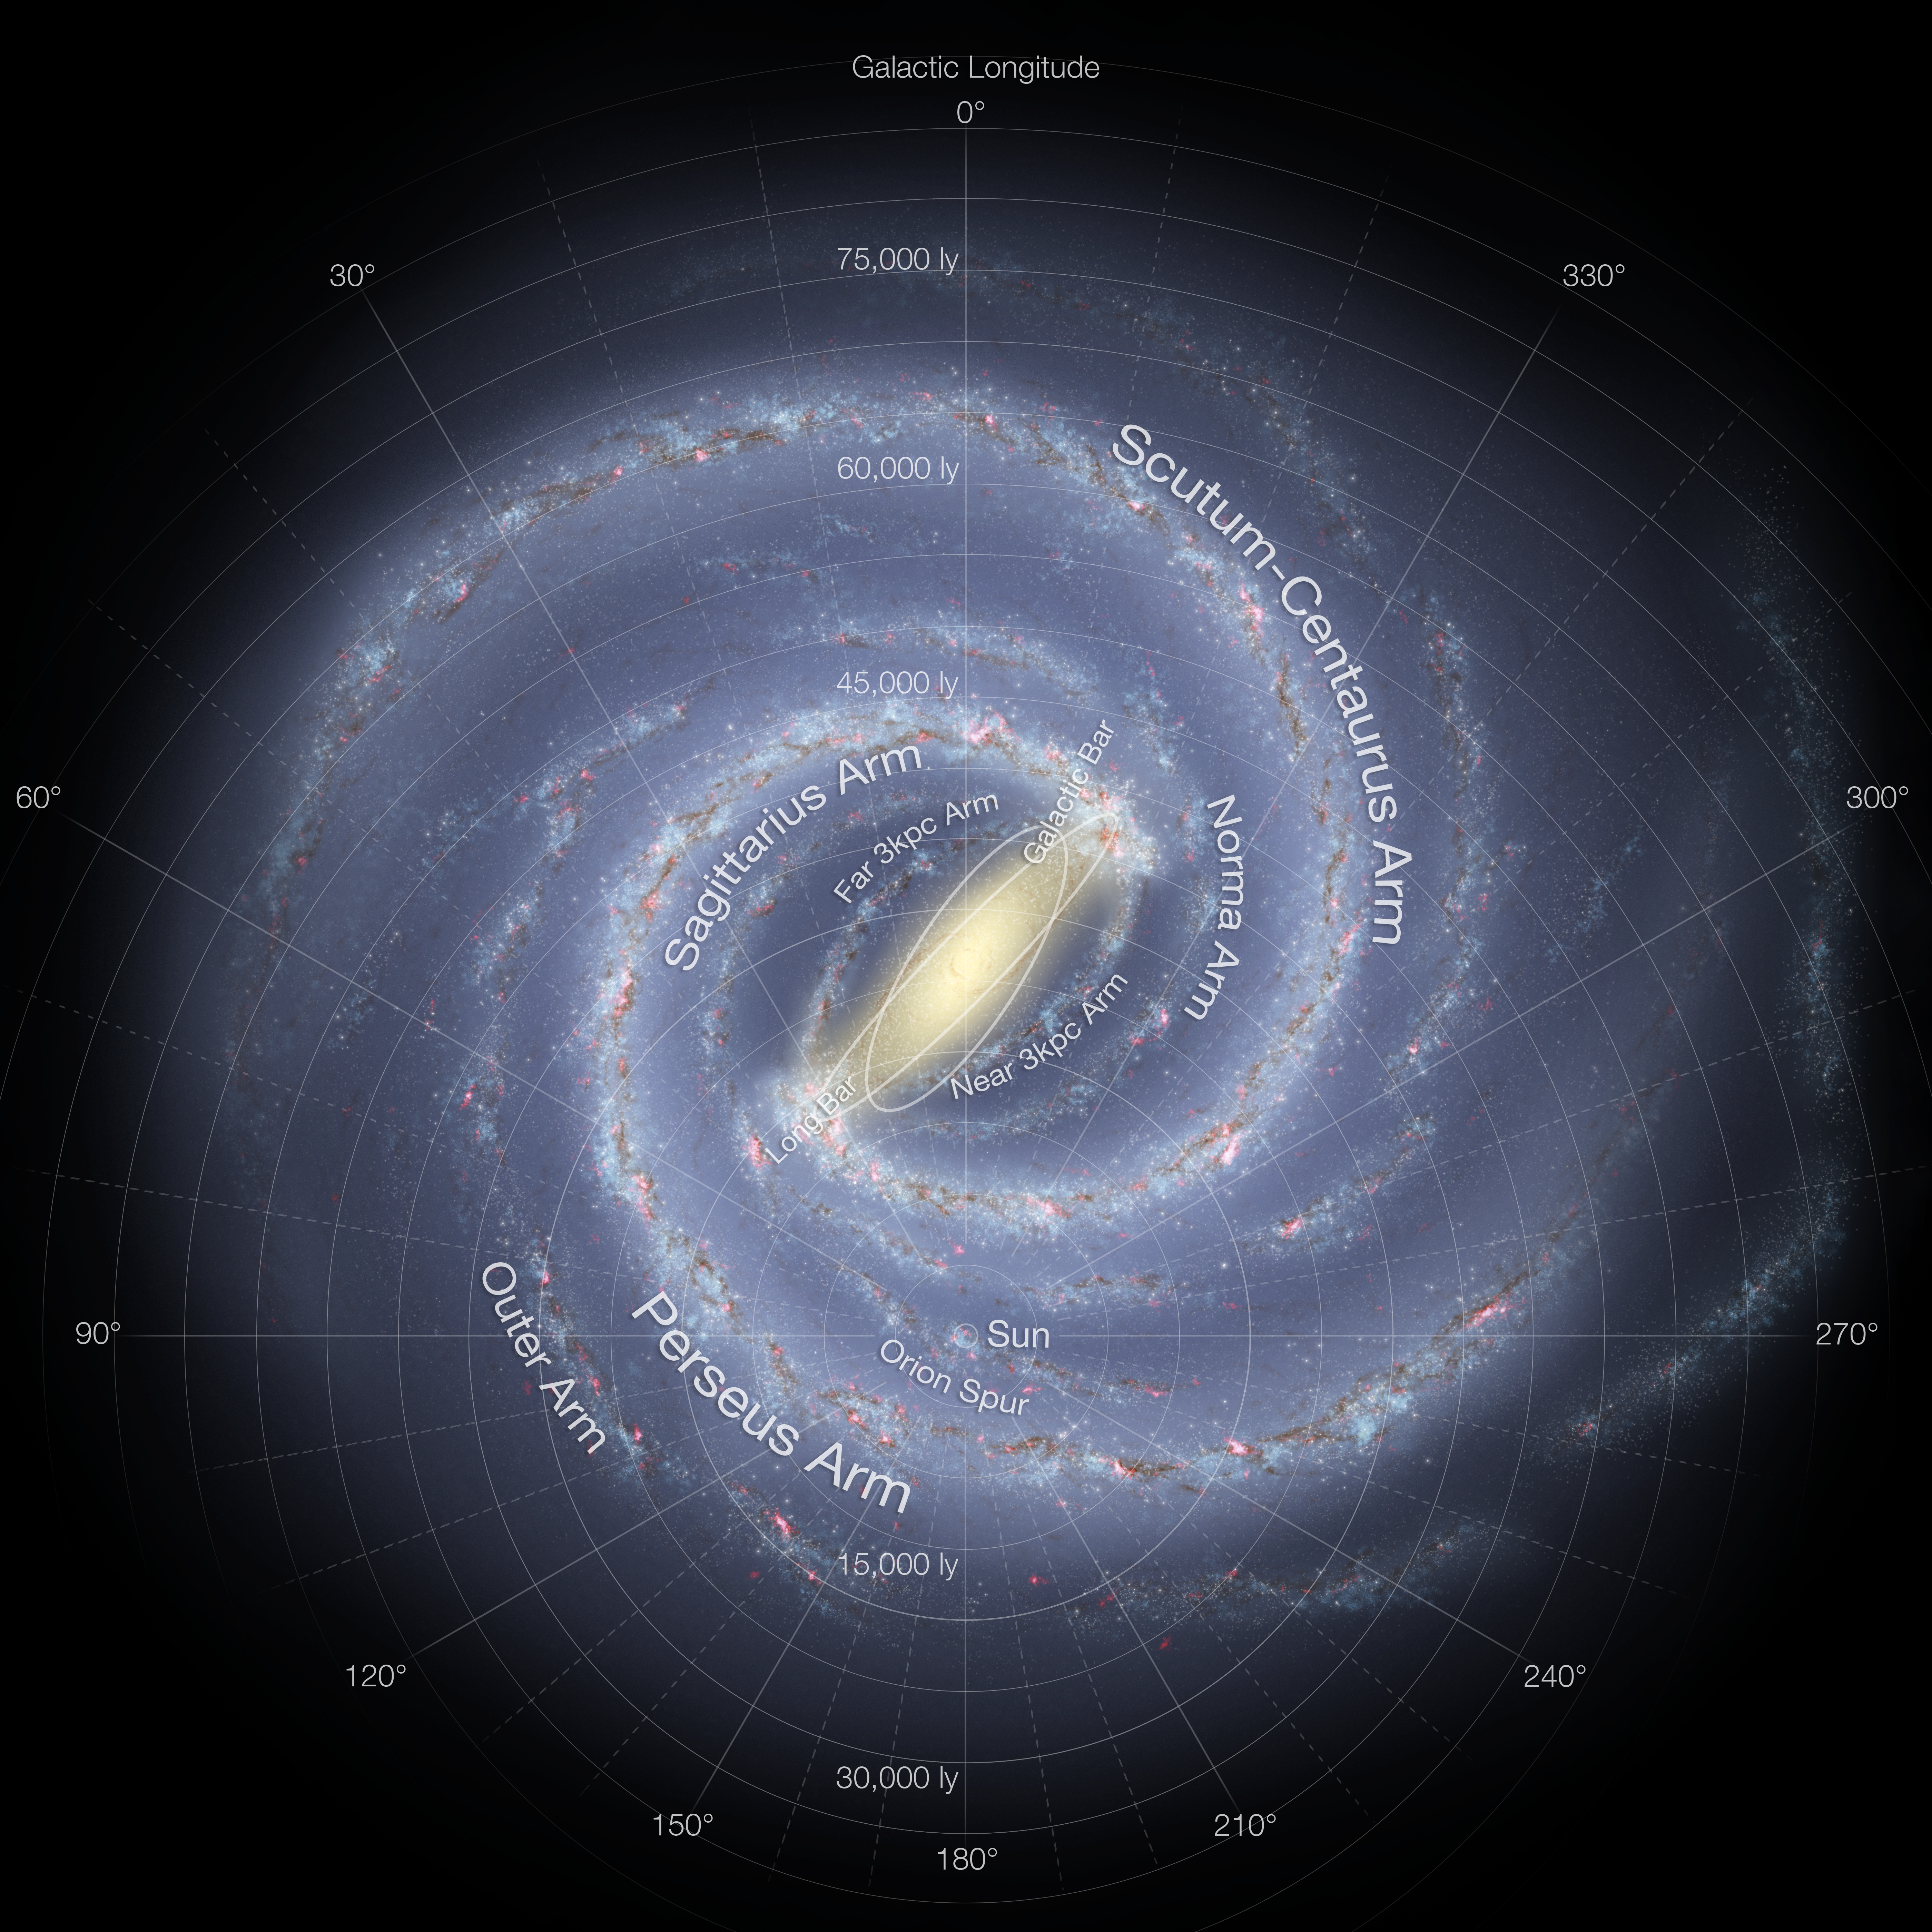

Milky Way and Our Location

Graphic view of our Milky Way Galaxy. The Milky Way Galaxy is organized into spiral arms of giant stars that illuminate interstellar gas and dust. The Sun is in a finger called the Orion Spur. Overlaid is a graphic of galactic longitude in relation to our Sun.

Credit: Image: NASA-JPL, Caltech, ESO, Robert Hurt